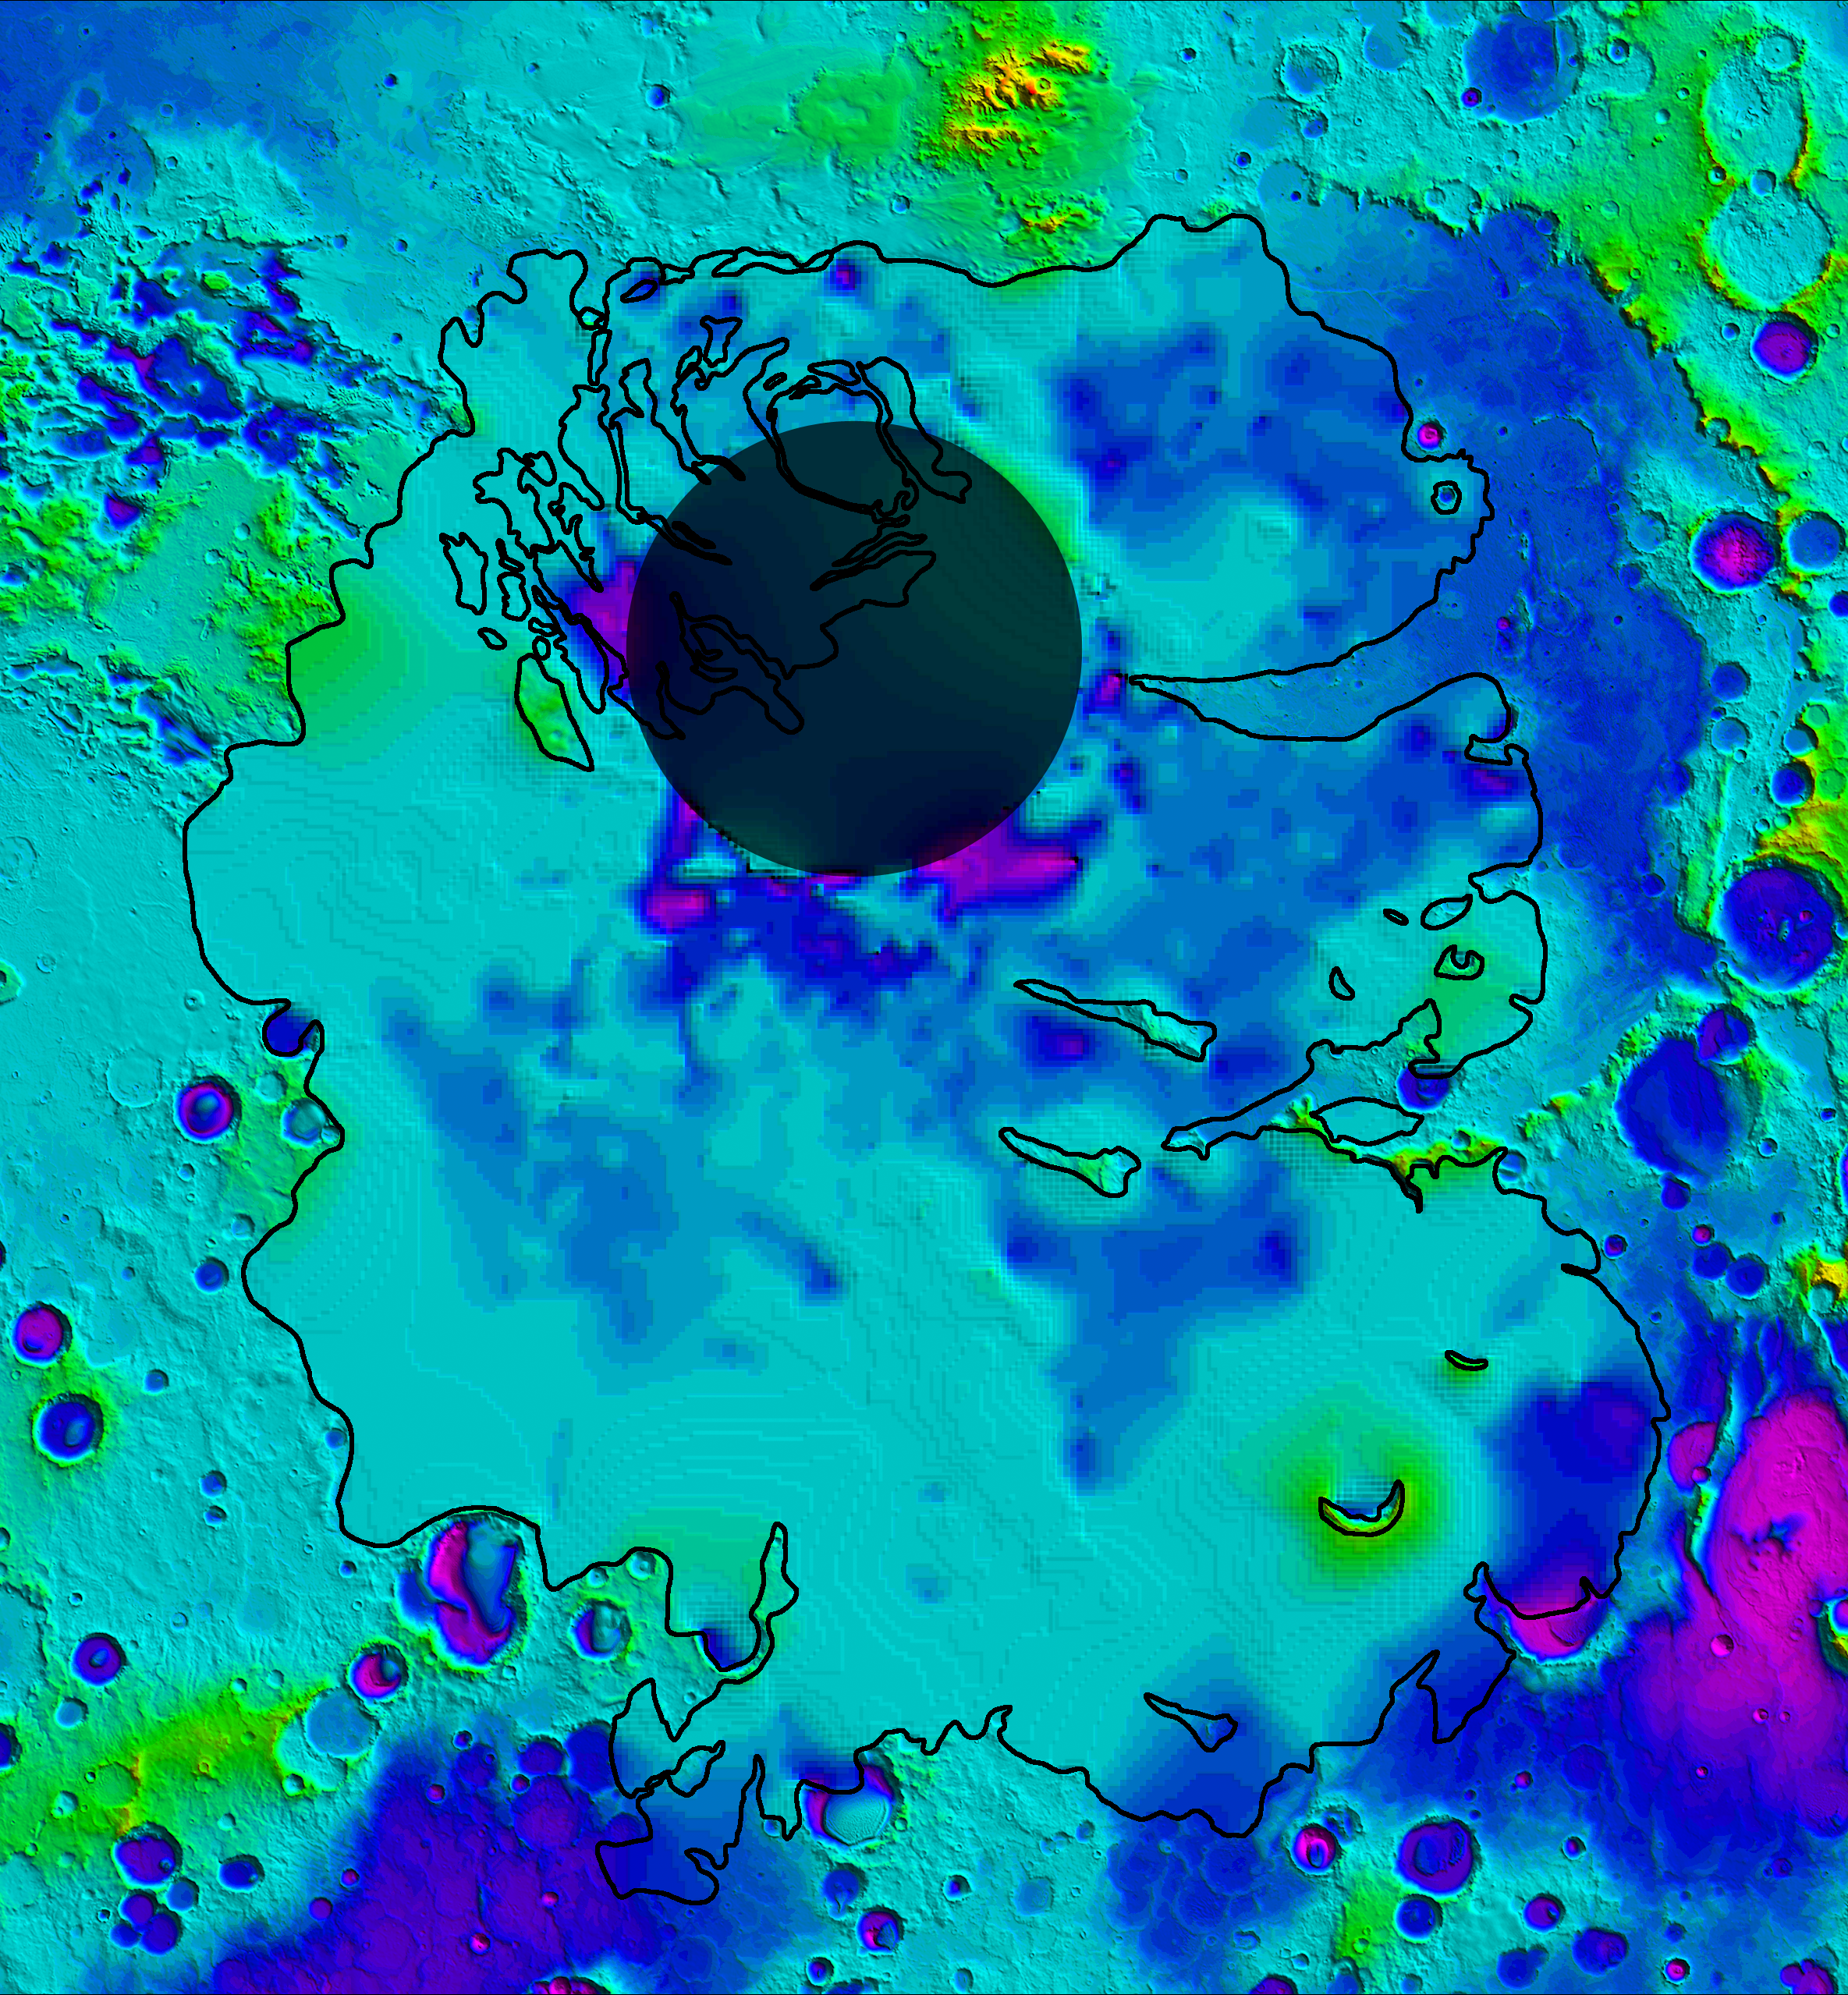

Lower Boundary of Icy Layers Covering Mars’ South Polar Region

Annotated Version

This map shows the topography of the south polar region of Mars, including topography buried by thick deposits of icy material. The map is a combination of surface elevation data acquired by the Mars Orbiter Laser Altimeter aboard NASA’s Mars Global Surveyor orbiter, and subsurface elevation data acquired by the Mars Advanced Radar for Subsurface and Ionospheric Sounding (MARSIS) aboard the European Space Agency’s Mars Express orbiter.

The black line shows the boundary of the south polar layered deposits, an ice-rich geologic unit that was probed by MARSIS. Elevation values within the black outline, as measured by MARSIS, show the topography at the boundary between the layered deposits and the underlying material, an interface known as the “bed” of the deposits. The elevation of the terrain is shown by colors, with purple and blue representing the lowest areas, and orange and red the highest. The total range of elevation shown is about 5 kilometers (3 miles). The radar data reveal previously undetected features of topography of the bed, including depressions as deep as 1 kilometer (0.6 miles) shown in purple in the near-polar region. The boundary of the layered deposits was mapped by scientists from the U.S. Geological Survey. The dark circle in the upper center is the area poleward of 87 degrees south latitude, where MARSIS data cannot be collected. The map covers an area 1,670 by 1,800 kilometers (1,035 by 1,115 miles).

MARSIS is an instrument on the European Space Agency’s Mars Express orbiter. NASA and the Italian Space Agency jointly funded the instrument. The Mars Orbiter Laser Altimeter flew on NASA’s Mars Global Surveyor orbiter.

Credit: NASA/JPL/ASI/ESA/Univ. of Rome/MOLA Science Team/USGS